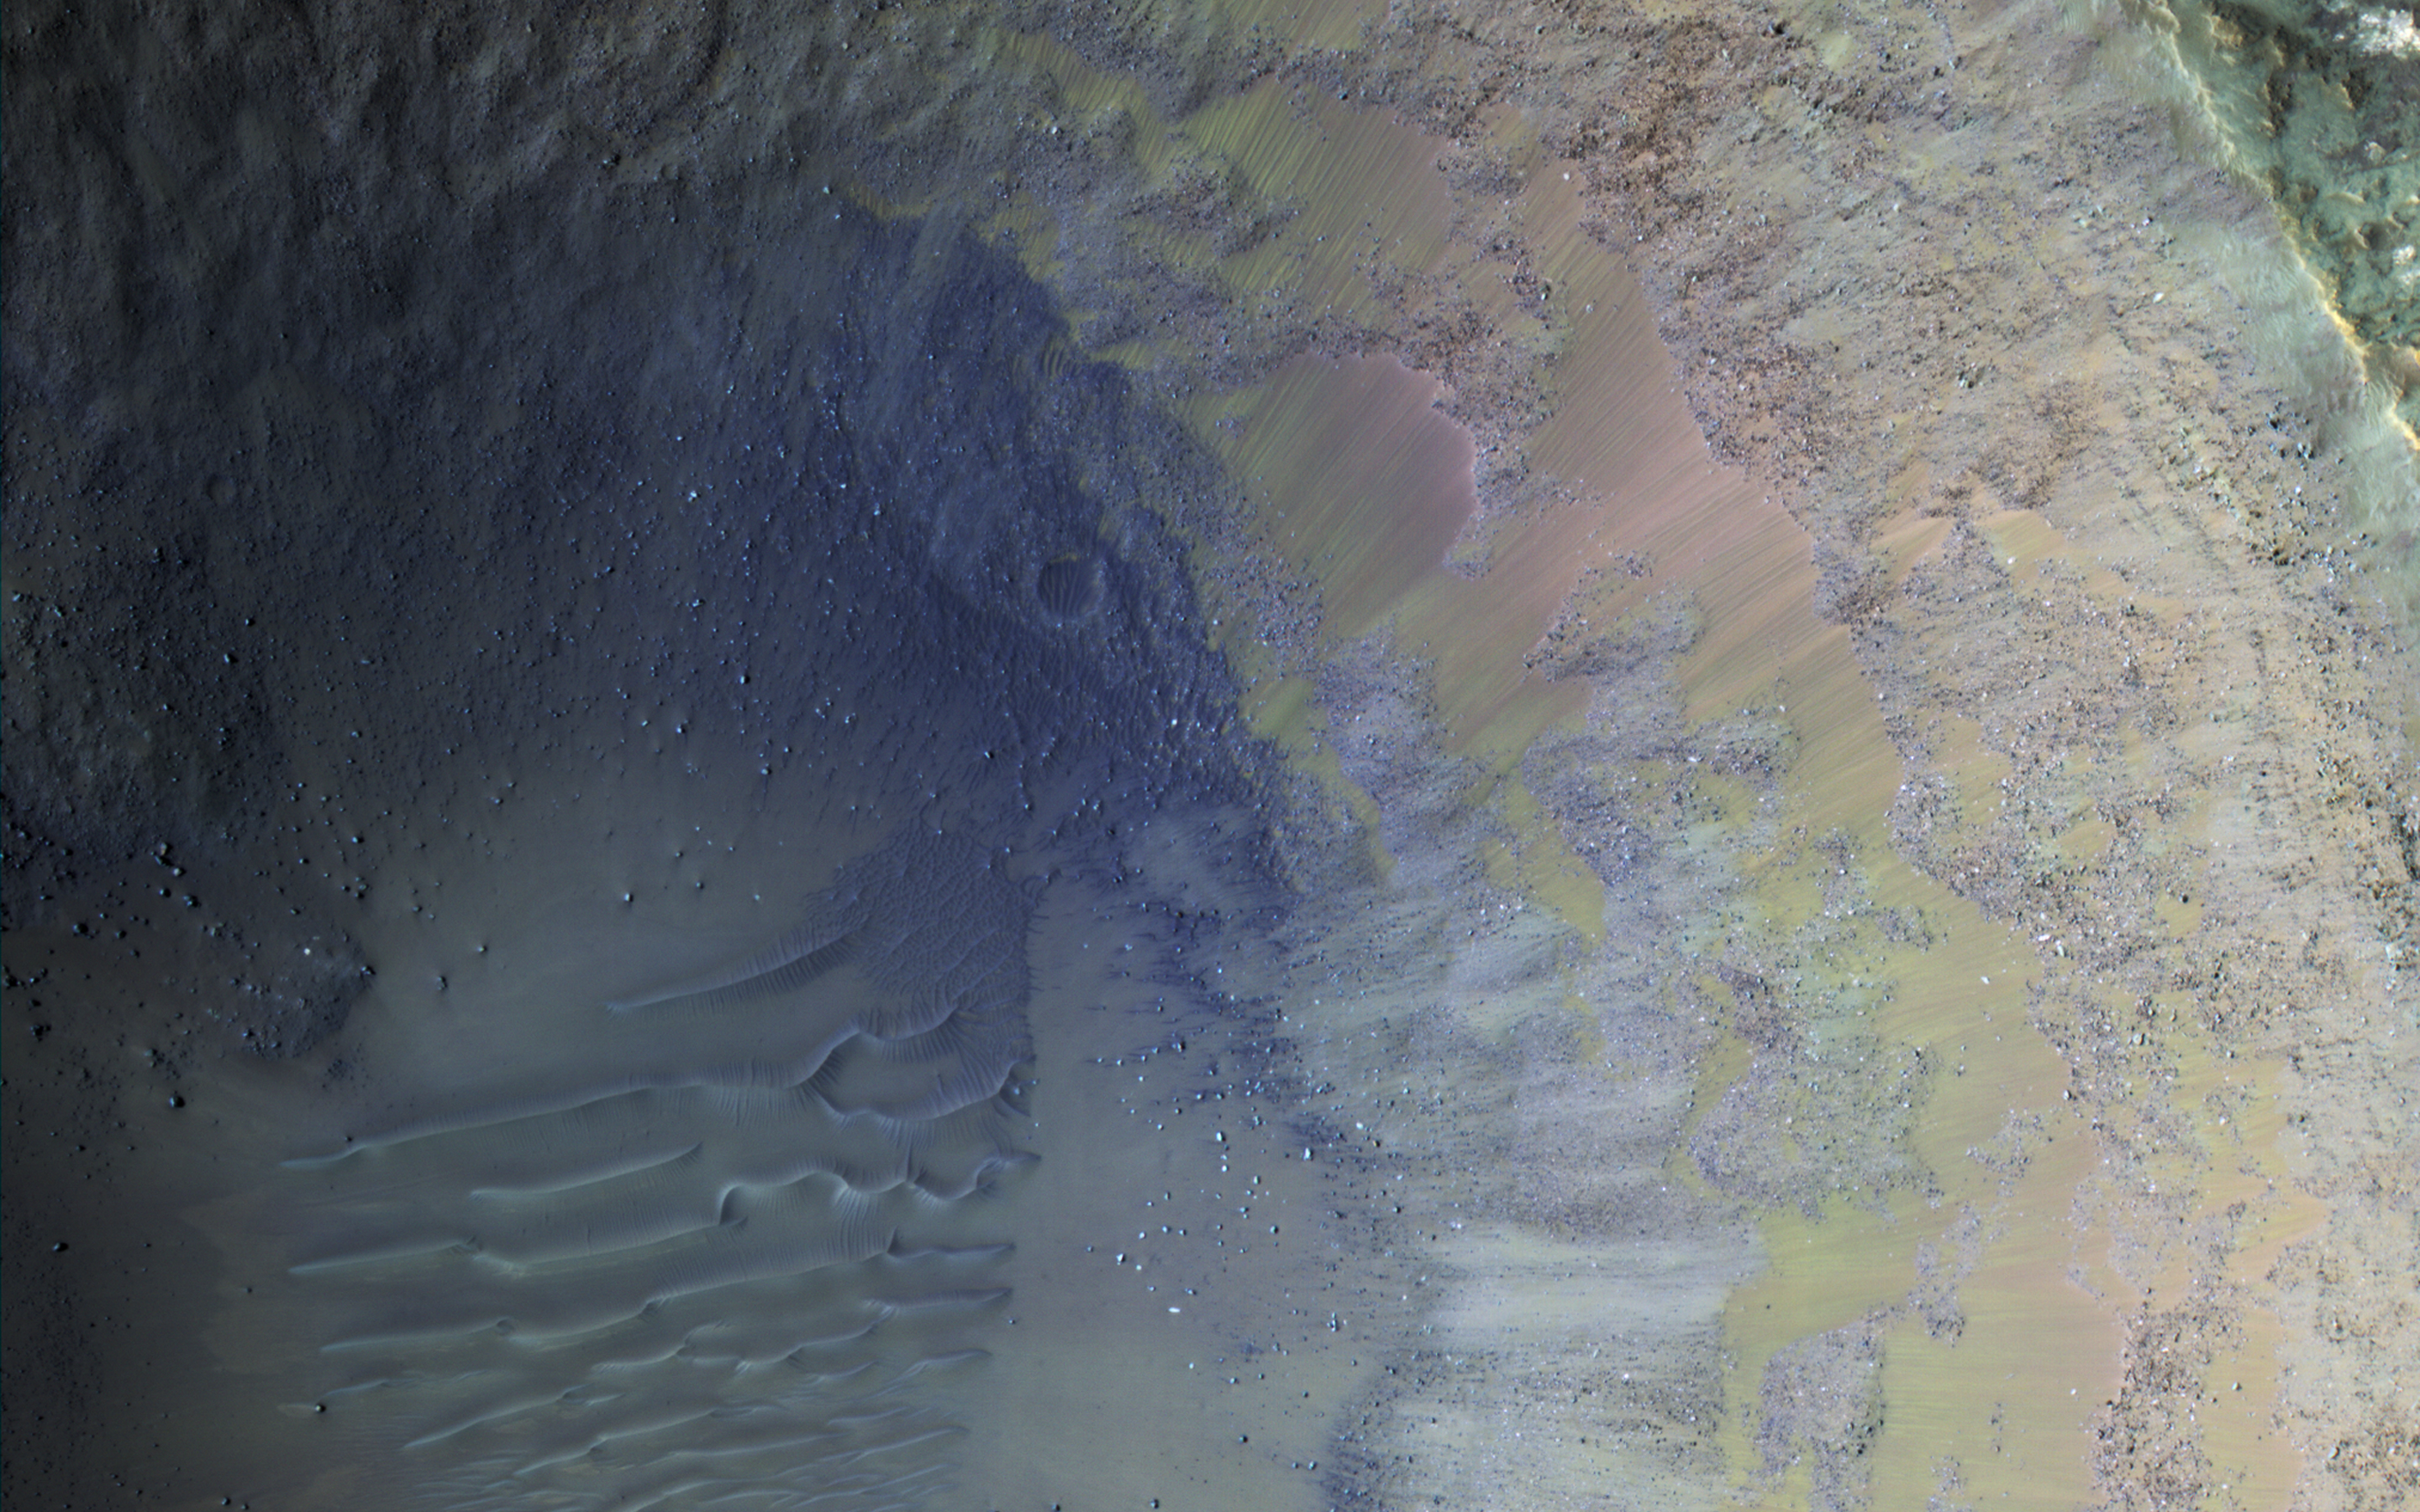

Colorful Impact

Some regions of Mars are not very colorful, but we can be surprised by local features. This image of an impact crater in the south Syrtis Major region was acquired as a “ride-along” with a CRISM observation, which targeted this location because that instrument’s team expected a distinct composition.

Our enhanced image reveals colors ranging from red to green to blue. These are infra-red shifted colors (infrared-red-blue) so it’s different than what we would see with our eyes.

The map is projected here at a scale of 50 centimeters (19.7 inches) per pixel. [The original image scale is 53.3 centimeters (21.0 inches) per pixel (with 2 x 2 binning); objects on the order of 160 centimeters (63.0 inches) across are resolved.] North is up.

The University of Arizona, Tucson, operates HiRISE, which was built by Ball Aerospace & Technologies Corp., Boulder, Colorado. NASA’s Jet Propulsion Laboratory, a division of Caltech in Pasadena, California, manages the Mars Reconnaissance Orbiter Project for NASA’s Science Mission Directorate, Washington.

Credit: NASA/JPL/University of Arizona